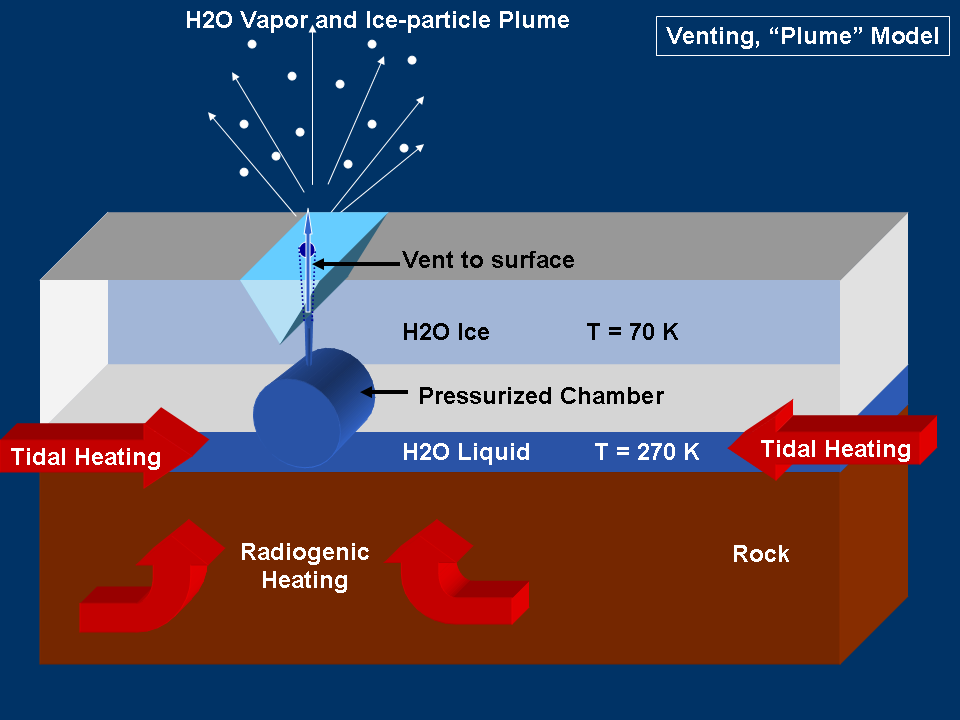

Modeling “Warm” Ice on Enceladus

This graphic represents a possible model for mechanisms that could generate the water vapor and tiny ice particles detected by Cassini over the southern polar terrain on Enceladus. This model shows venting by “plumes.”

For other models being considered by scientists, see also PIA07725 and PIA07727.

The Cassini-Huygens mission is a cooperative project of NASA, the European Space Agency and the Italian Space Agency. The Jet Propulsion Laboratory, a division of the California Institute of Technology in Pasadena, manages the mission for NASA’s Science Mission Directorate, Washington, D.C. The Cassini orbiter was designed, developed and assembled at JPL.

Credit: NASA/JPL/Space Science Institute